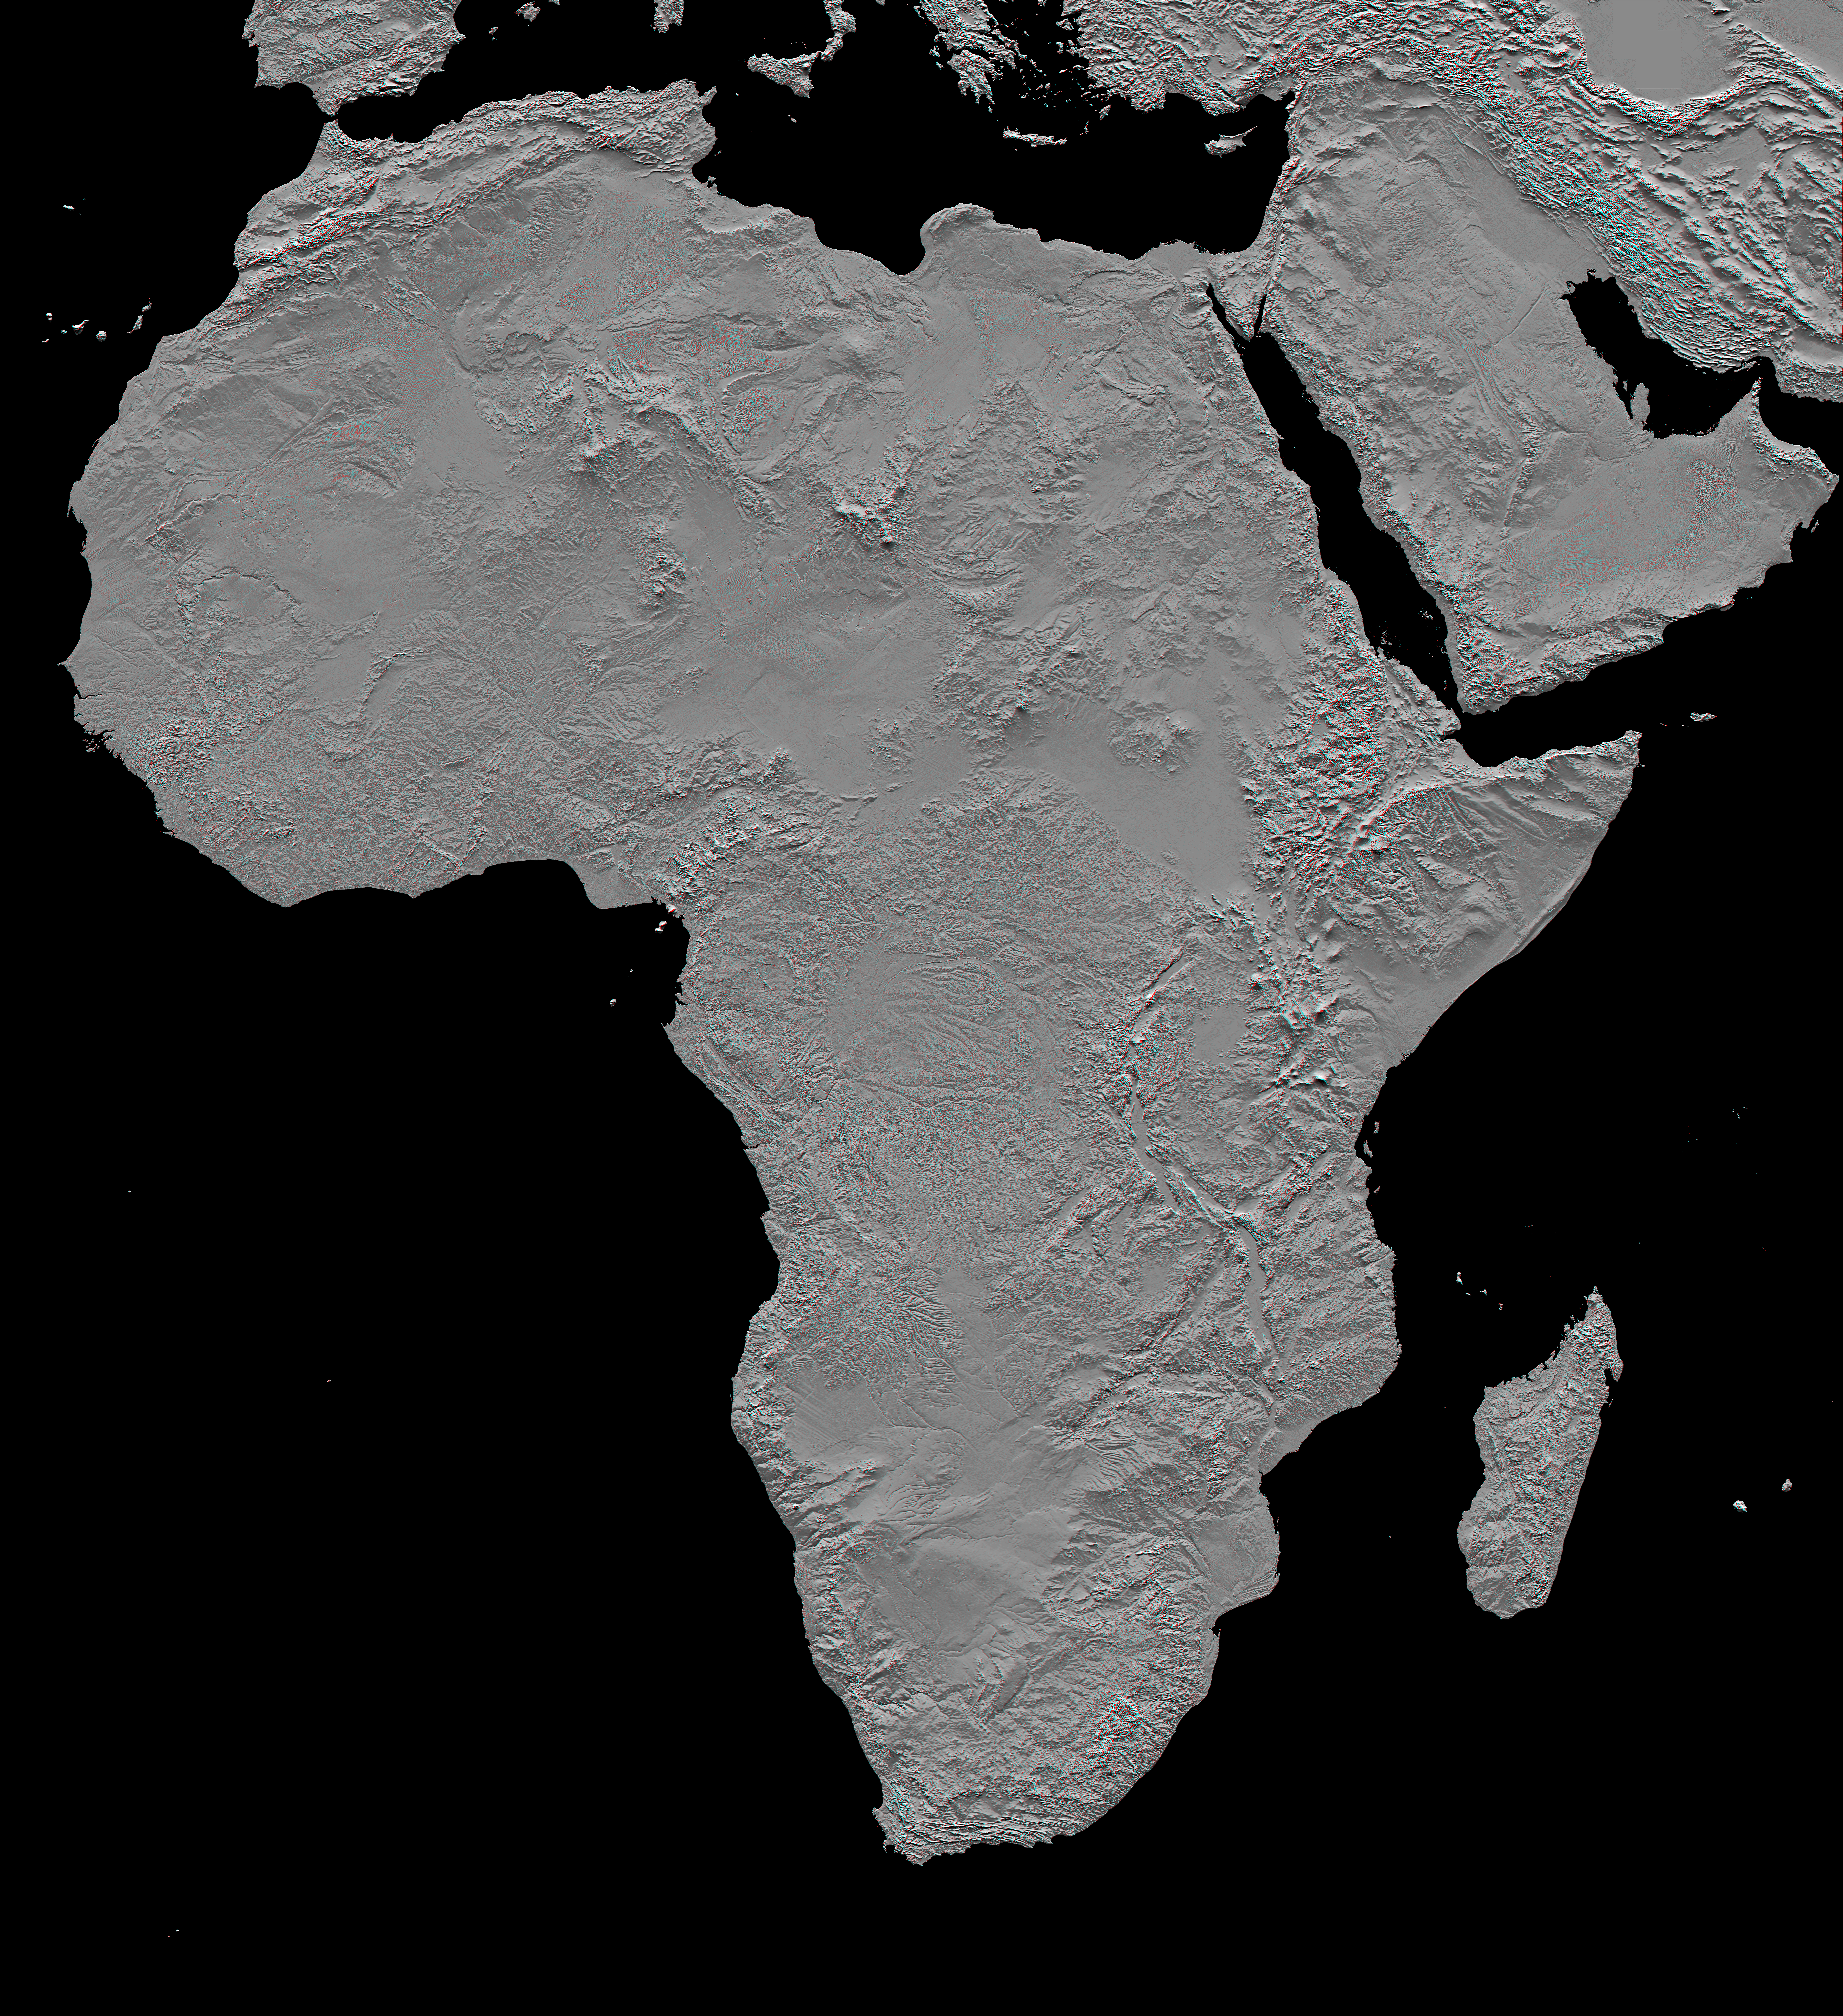

Africa in SRTM 3-D, Anaglyph of Shaded Relief

This stereoscopic shaded relief image shows Africa’s topography as measured by the Shuttle Radar Topography Mission (SRTM) in February 2000. Also shown are Madagascar, the Arabian Peninsula, and other adjacent regions. Previously, much of the topography here was not mapped in detail. Digital elevation data, such as provided by SRTM, are in high demand by scientists studying earthquakes, volcanism, and erosion patterns and for use in mapping and modeling hazards to human habitation. But the shape of Earth’s surface affects nearly every natural process and human endeavor that occurs there, so elevation data are used in a wide range of applications. The image shown here is greatly reduced from the original data resolution, but still provides a good overview of the continent’s landforms. It is best viewed while panning at full resolution while using image display software.

The northern part of the continent consists of a system of basins and plateaus, with several volcanic uplands whose uplift has been matched by subsidence in the large surrounding basins. Many of these basins have been infilled with sand and gravel, creating the vast Saharan lands. The Atlas Mountains in the northwest were created by convergence of the African and Eurasian tectonic plates.

The geography of the central latitudes of Africa is dominated by the Great Rift Valley, extending from Lake Nyasa to the Red Sea, and splitting into two arms to enclose an interior plateau and the nearly circular Lake Victoria, visible in the right center of the image. To the west lies the Congo Basin, a vast, shallow depression that rises to form an almost circular rim of highlands.

Most of the southern part of the continent rests on a concave plateau comprising the Kalahari Basin and a mountainous fringe, skirted by a coastal plain that widens out in Mozambique in the southeast.

Specific noteworthy features one may wish to explore in this scene include (1) the Richat Structure in Mauritania, a “bull’s eye” geologic structure, (2) the Velingara Ring in Senegal, a possible meteorite impact crater, (3) the delta of the Niger River in Nigeria, (4) the Cameroon Line of volcanoes, crossing Cameroon and extending offshore, (5) long linear mountain ridges crossing the southern end of Africa, (6) Mount Kilimanjaro and neighboring volcanoes in Kenya and Tanzania, (7) the Afar Triangle in Ethiopia, Djibouti, and vicinity, where Earth’s crust is being pulled in three directions by tectonic forces, (8) the Dead Sea fault line, between Israel and Jordan, (9) ancient shorelines, inland from the coast of Libya, and (10) vast seas of sand dunes, particularly across the Sahara Desert and much of the Arabian Peninsula.

This anaglyph was created by deriving a shaded relief image from the SRTM data, draping it back over the SRTM elevation model, and then generating two differing perspectives, one for each eye. Illumination is from the north (top). When viewed through special glasses, the anaglyph is a vertically exaggerated view of the Earth’s surface in its full three dimensions. Anaglyph glasses cover the left eye with a red filter and cover the right eye with a blue filter.

Elevation data used in this image were acquired by the Shuttle Radar Topography Mission (SRTM) aboard the Space Shuttle Endeavour, launched on February 11, 2000. SRTM used the same radar instrument that comprised the Spaceborne Imaging Radar-C/X-Band Synthetic Aperture Radar (SIR-C/X-SAR) that flew twice on the Space Shuttle Endeavour in 1994. SRTM was designed to collect three-dimensional measurements of the Earth’s surface. To collect the 3-D data, engineers added a 60-meter-long (200-foot) mast, installed additional C-band and X-band antennas, and improved tracking and navigation devices. The mission is a cooperative project between the National Aeronautics and Space Administration (NASA), the National Geospatial-Intelligence Agency (NGA) of the U.S. Department of Defense (DoD), and the German and Italian space agencies. It is managed by NASA’s Jet Propulsion Laboratory, Pasadena, Calif., for NASA’s Earth Science Enterprise, Washington, D.C.

Orientation: North toward the top, Mercator projection
Image Data: Shaded SRTM elevation model
Date Acquired: February 2000

Credit: NASA/JPL/NIMA